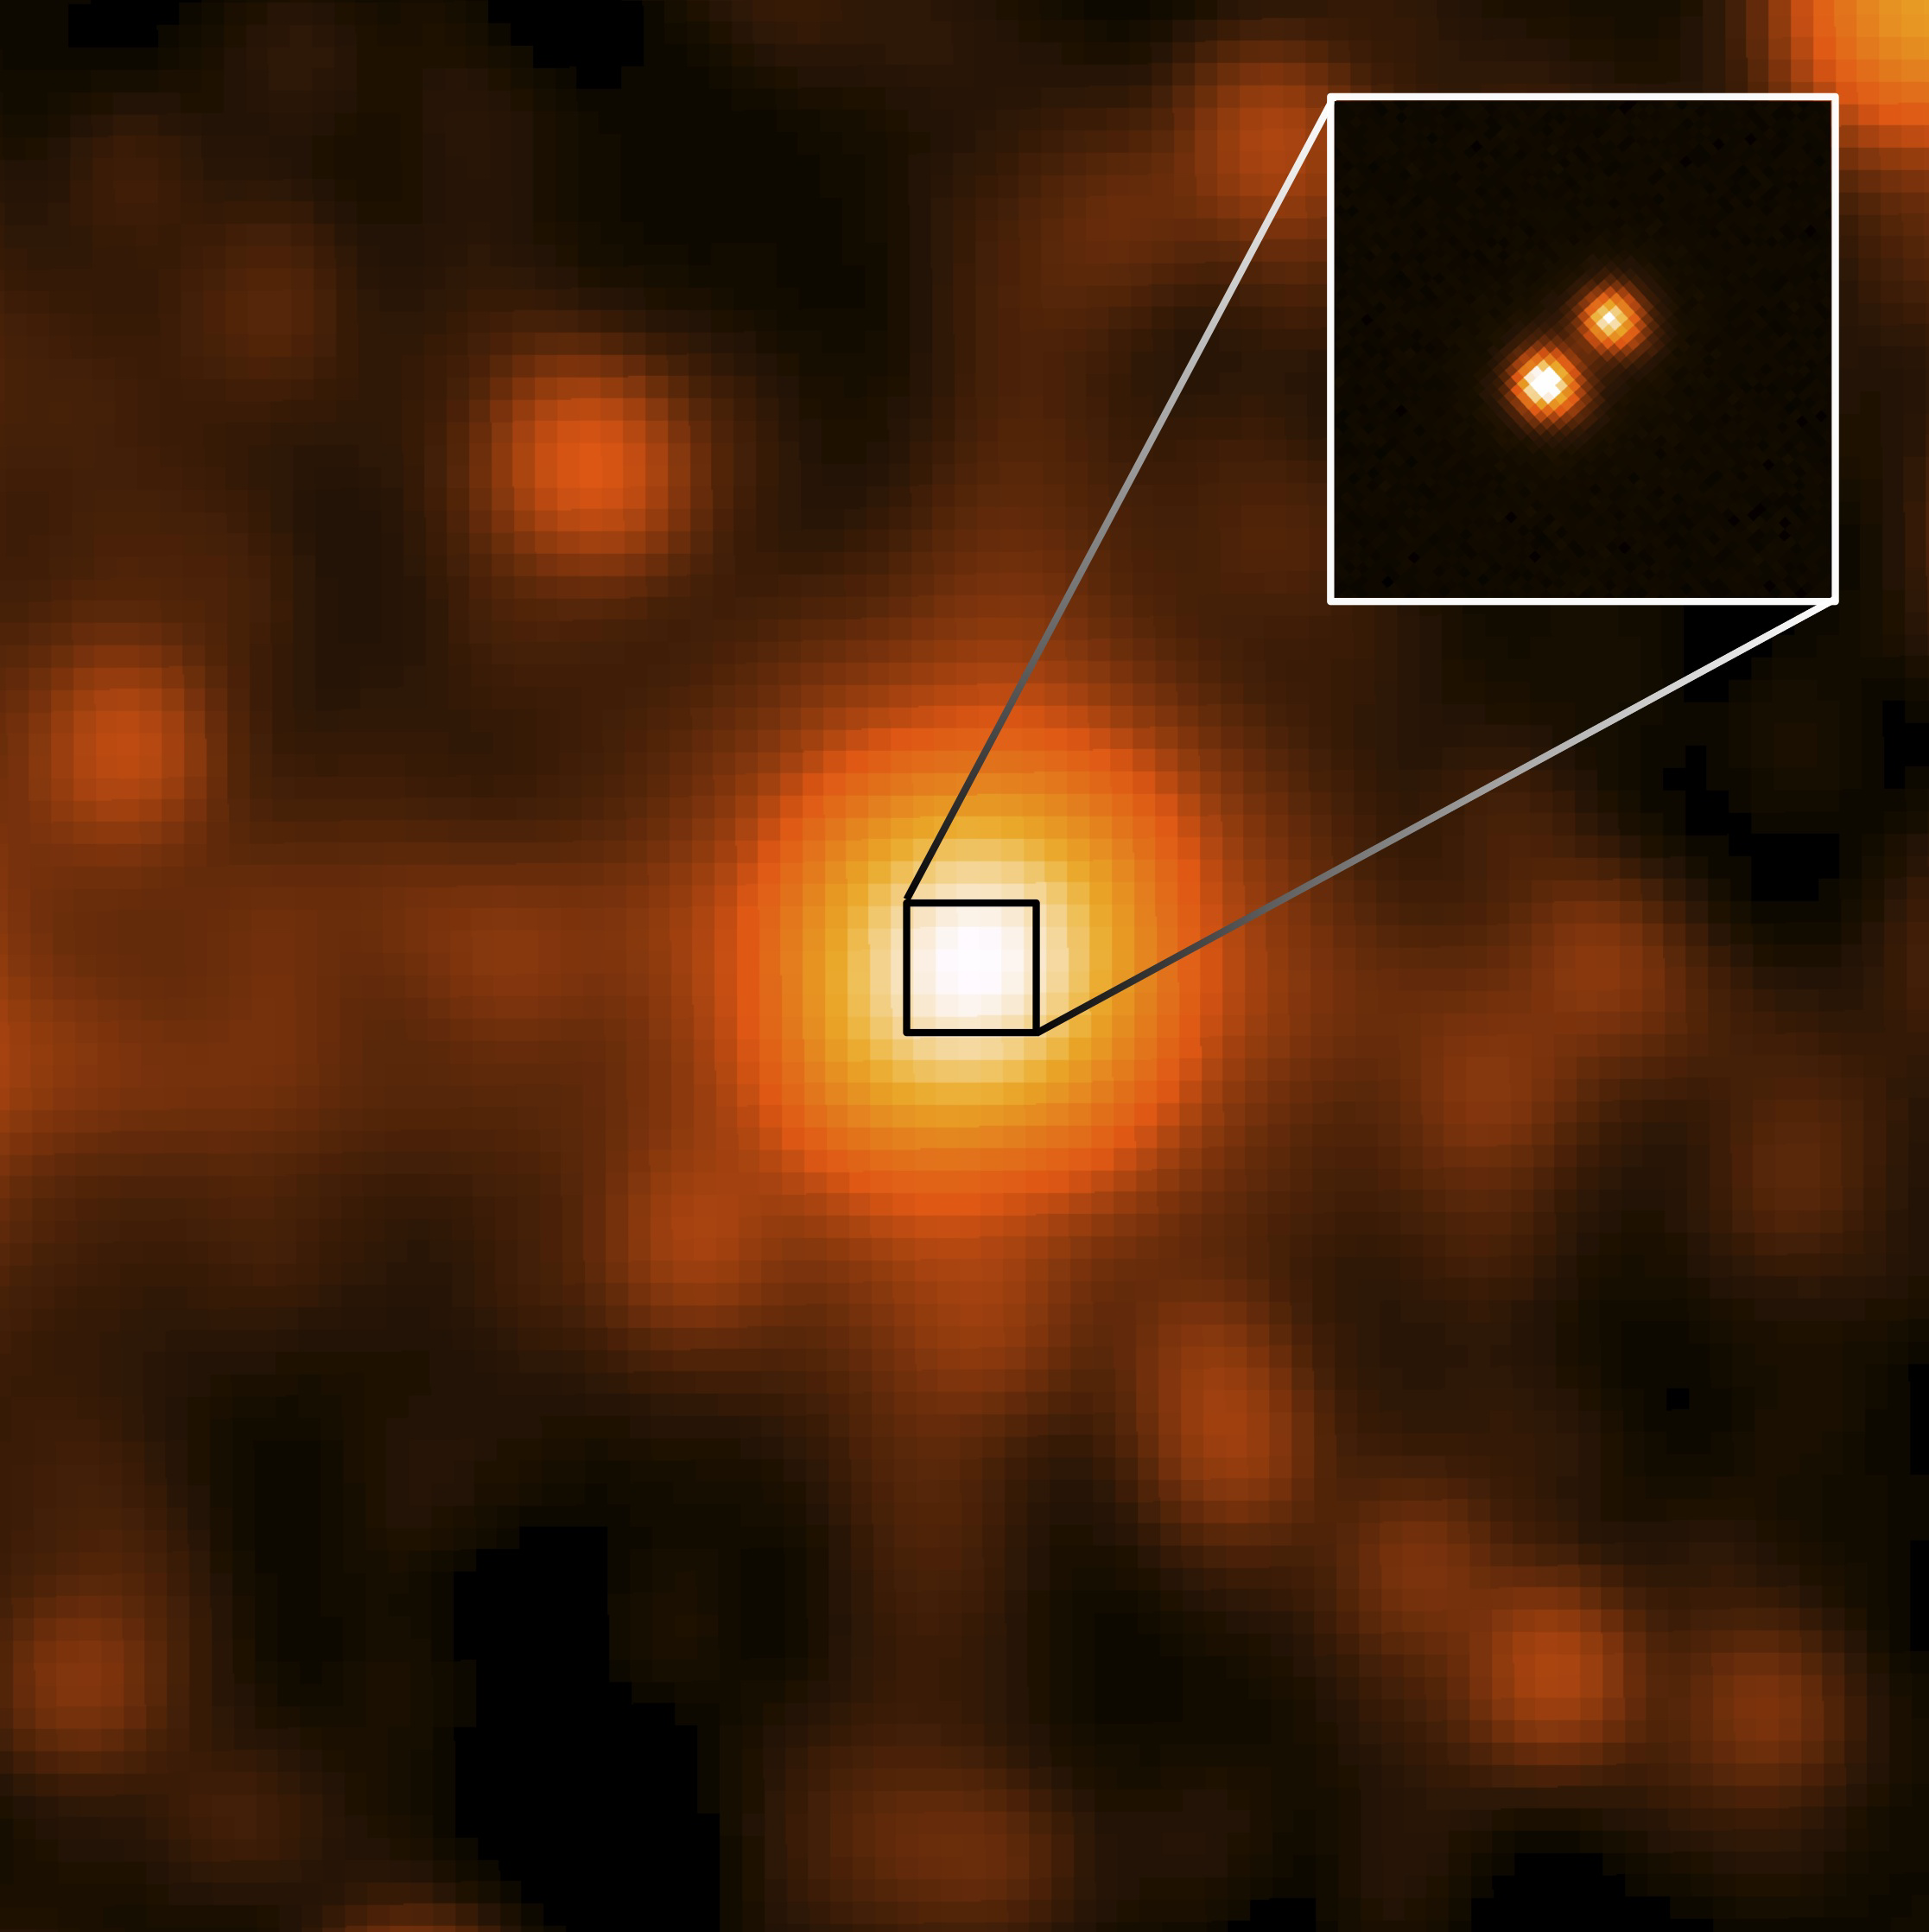

Brown Dwarfs in our ‘Backyard’

The third closest star system to the sun, called WISE J104915.57-531906, is at the center of the larger image, which was taken by NASA’s Wide-field Infrared Survey Explorer (WISE). It appeared to be a single object, but a sharper image (inset) from Gemini Observatory in Chile, revealed that it was binary star system, consisting of a pair of brown dwarfs. This is the closest star system to be discovered in nearly a century. The discovery was announced in March, 2013.

NASA’s Jet Propulsion Laboratory, Pasadena, Calif., manages and operates the recently activated NEOWISE asteroid-hunting mission for NASA’s Science Mission Directorate. The results presented here are from the WISE all-sky survey mission, which operated before NEOWISE, using the same spacecraft, in 2010 and 2011. WISE was selected competitively under NASA’s Explorers Program managed by the agency’s Goddard Space Flight Center in Greenbelt, Md. The science instrument was built by the Space Dynamics Laboratory in Logan, Utah. The spacecraft was built by Ball Aerospace & Technologies Corp. in Boulder, Colo. Science operations and data processing take place at the Infrared Processing and Analysis Center at the California Institute of Technology, Pasadena. Caltech manages JPL for NASA.

Credit: NASA/JPL-Caltech/Gemini Observatory/AURA/NSF